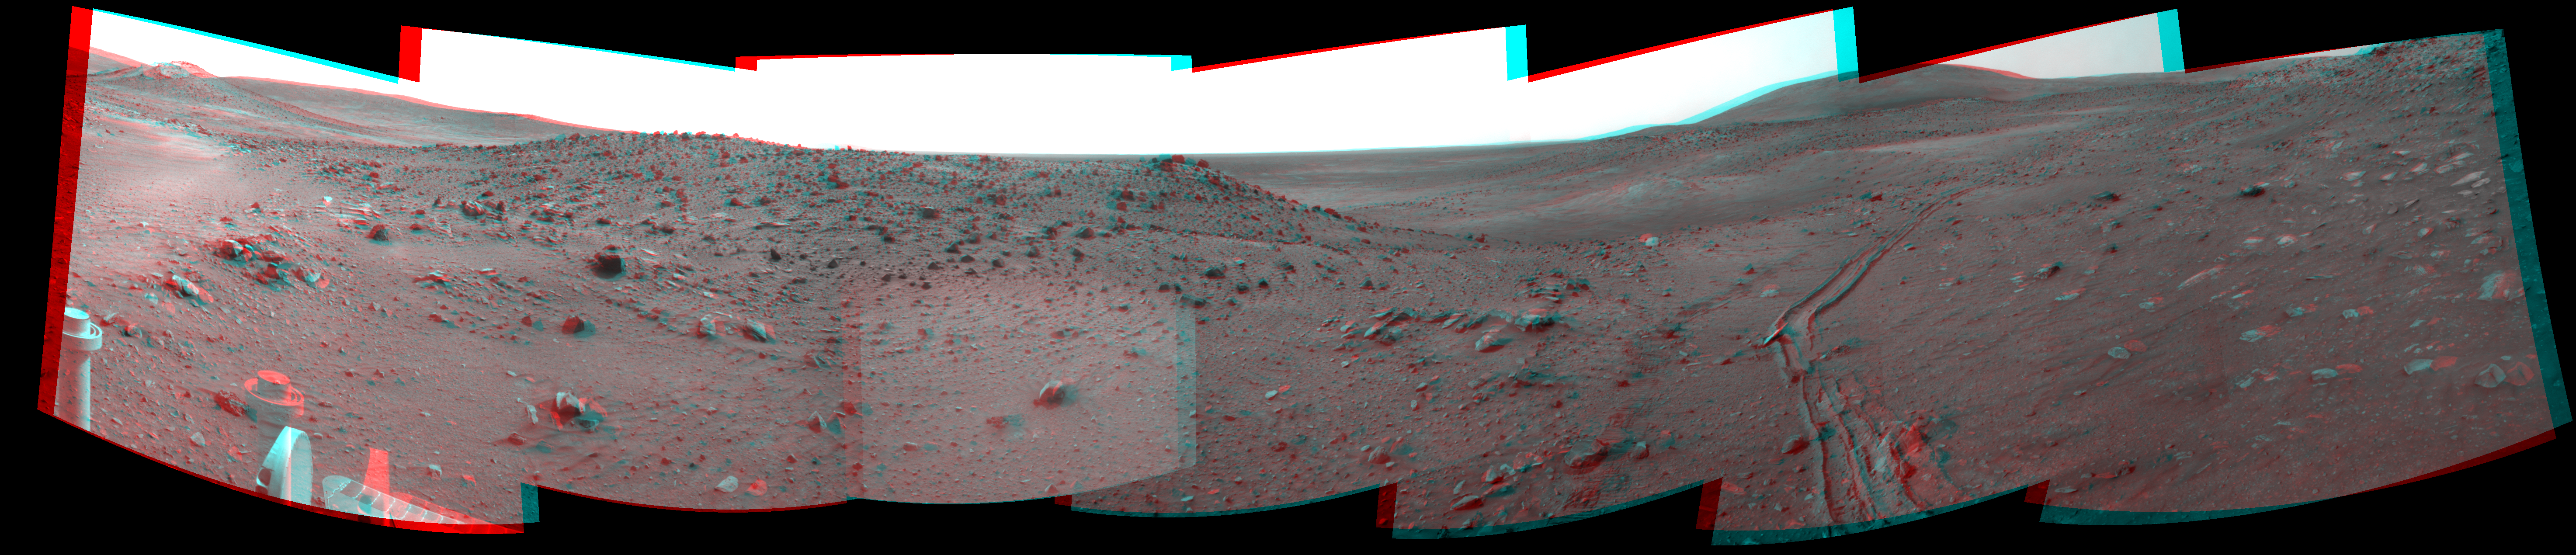

Spirit’s View from “Troy” (Stereo)

Left-eye view of a color stereo pair for PIA12143

Right-eye view of a color stereo pair for PIA12143

This stereo scene combines frames taken by the navigation camera on NASA’s Mars Exploration Rover Spirit during the 1,891st Martian day, or sol, of Spirit’s mission on Mars (April 28, 2009). It covers a vista from south-southeast on the left to northeast on the right. The view appears three-dimensional when viewed through red-blue glasses with the red lens on the left.

This view is from the position Spirit reached with a drive that moved the rover only about 14 centimeters (5.5 inches) earlier on Sol 1891. Spirit’s wheels had started to sink into local soil on Sol 1886 (April 23, 2009). After Sol 1891, the rover team attempted five more drives with Spirit through Sol 1899 (May 6, 2009), moving the rover only a few centimeters in all, and detecting wheel slippage in excess of 99 percent before deciding to suspend further driving by Spirit until potential maneuvers had been thoroughly evaluated with a test rover on Earth.

The site from which Spirit obtained this view has been informally named “Troy.” Layers of differently hued soil uncovered by the sinking wheels became the subject of intense analysis by the instruments on Spirit’s robotic arm.

On the horizon at the left edge of this view is a mound capped with light-toned rock and called “Von Braun,” a possible destination for Spirit to investigate in the future. Between Von Braun and the center of the image is a ridge called “Tsiolkovsky.” The hill on the horizon to the right is Husband Hill, where Spirit reached the summit in 2005. Tracks receding toward the north were created as Spirit drove southward toward Troy, driving backward and dragging its right-front wheel, which has been inoperable for more than three years. For scale, the distance between the parallel wheel tracks is about 1 meter (about 40 inches).

This panorama combines right-eye and left-eye views presented as cylindrical-perspective projections with geometric seam correction.

Credit: NASA/JPL-Caltech